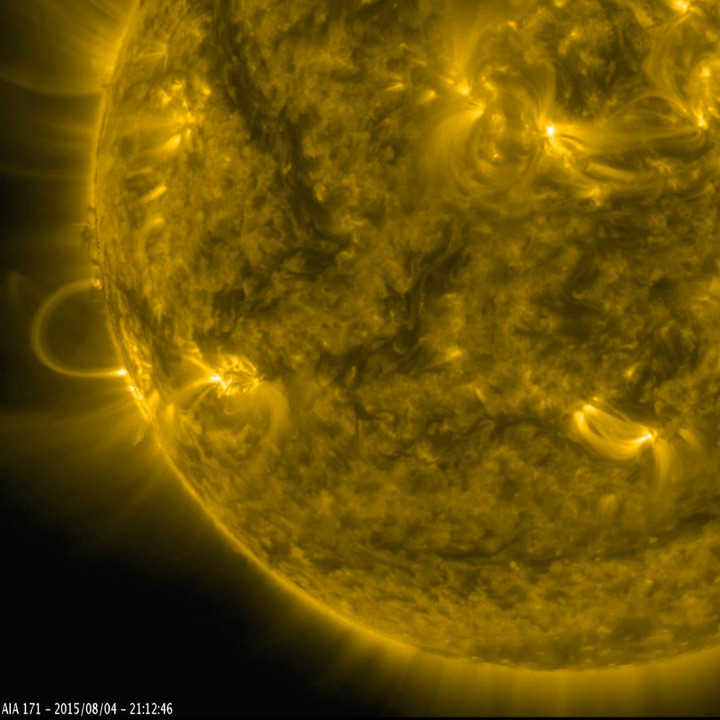

A Golden Arch

Magnetically charged particles formed a nicely symmetrical arch at the edge of the Sun as they followed the magnetic field lines of an active region (Aug.4-5, 2015). Before long the arch begins to fade, but a fainter and taller arch appears for a time in the same place. Note that several other bright active regions display similar kinds of loops above them. These images of ionized iron at about one million degrees were taken in a wavelength of extreme ultraviolet light. The video covers about 30 hours of activity.

Movies
GoldenArch_best.mov
GoldenArch_sm.mov

SDO is managed by NASA’s Goddard Space Flight Center, Greenbelt, Maryland, for NASA’s Science Mission Directorate, Washington. Its Atmosphere Imaging Assembly was built by the Lockheed Martin Solar Astrophysics Laboratory (LMSAL), Palo Alto, California.

Credit: NASA/GSFC/Solar Dynamics Observatory